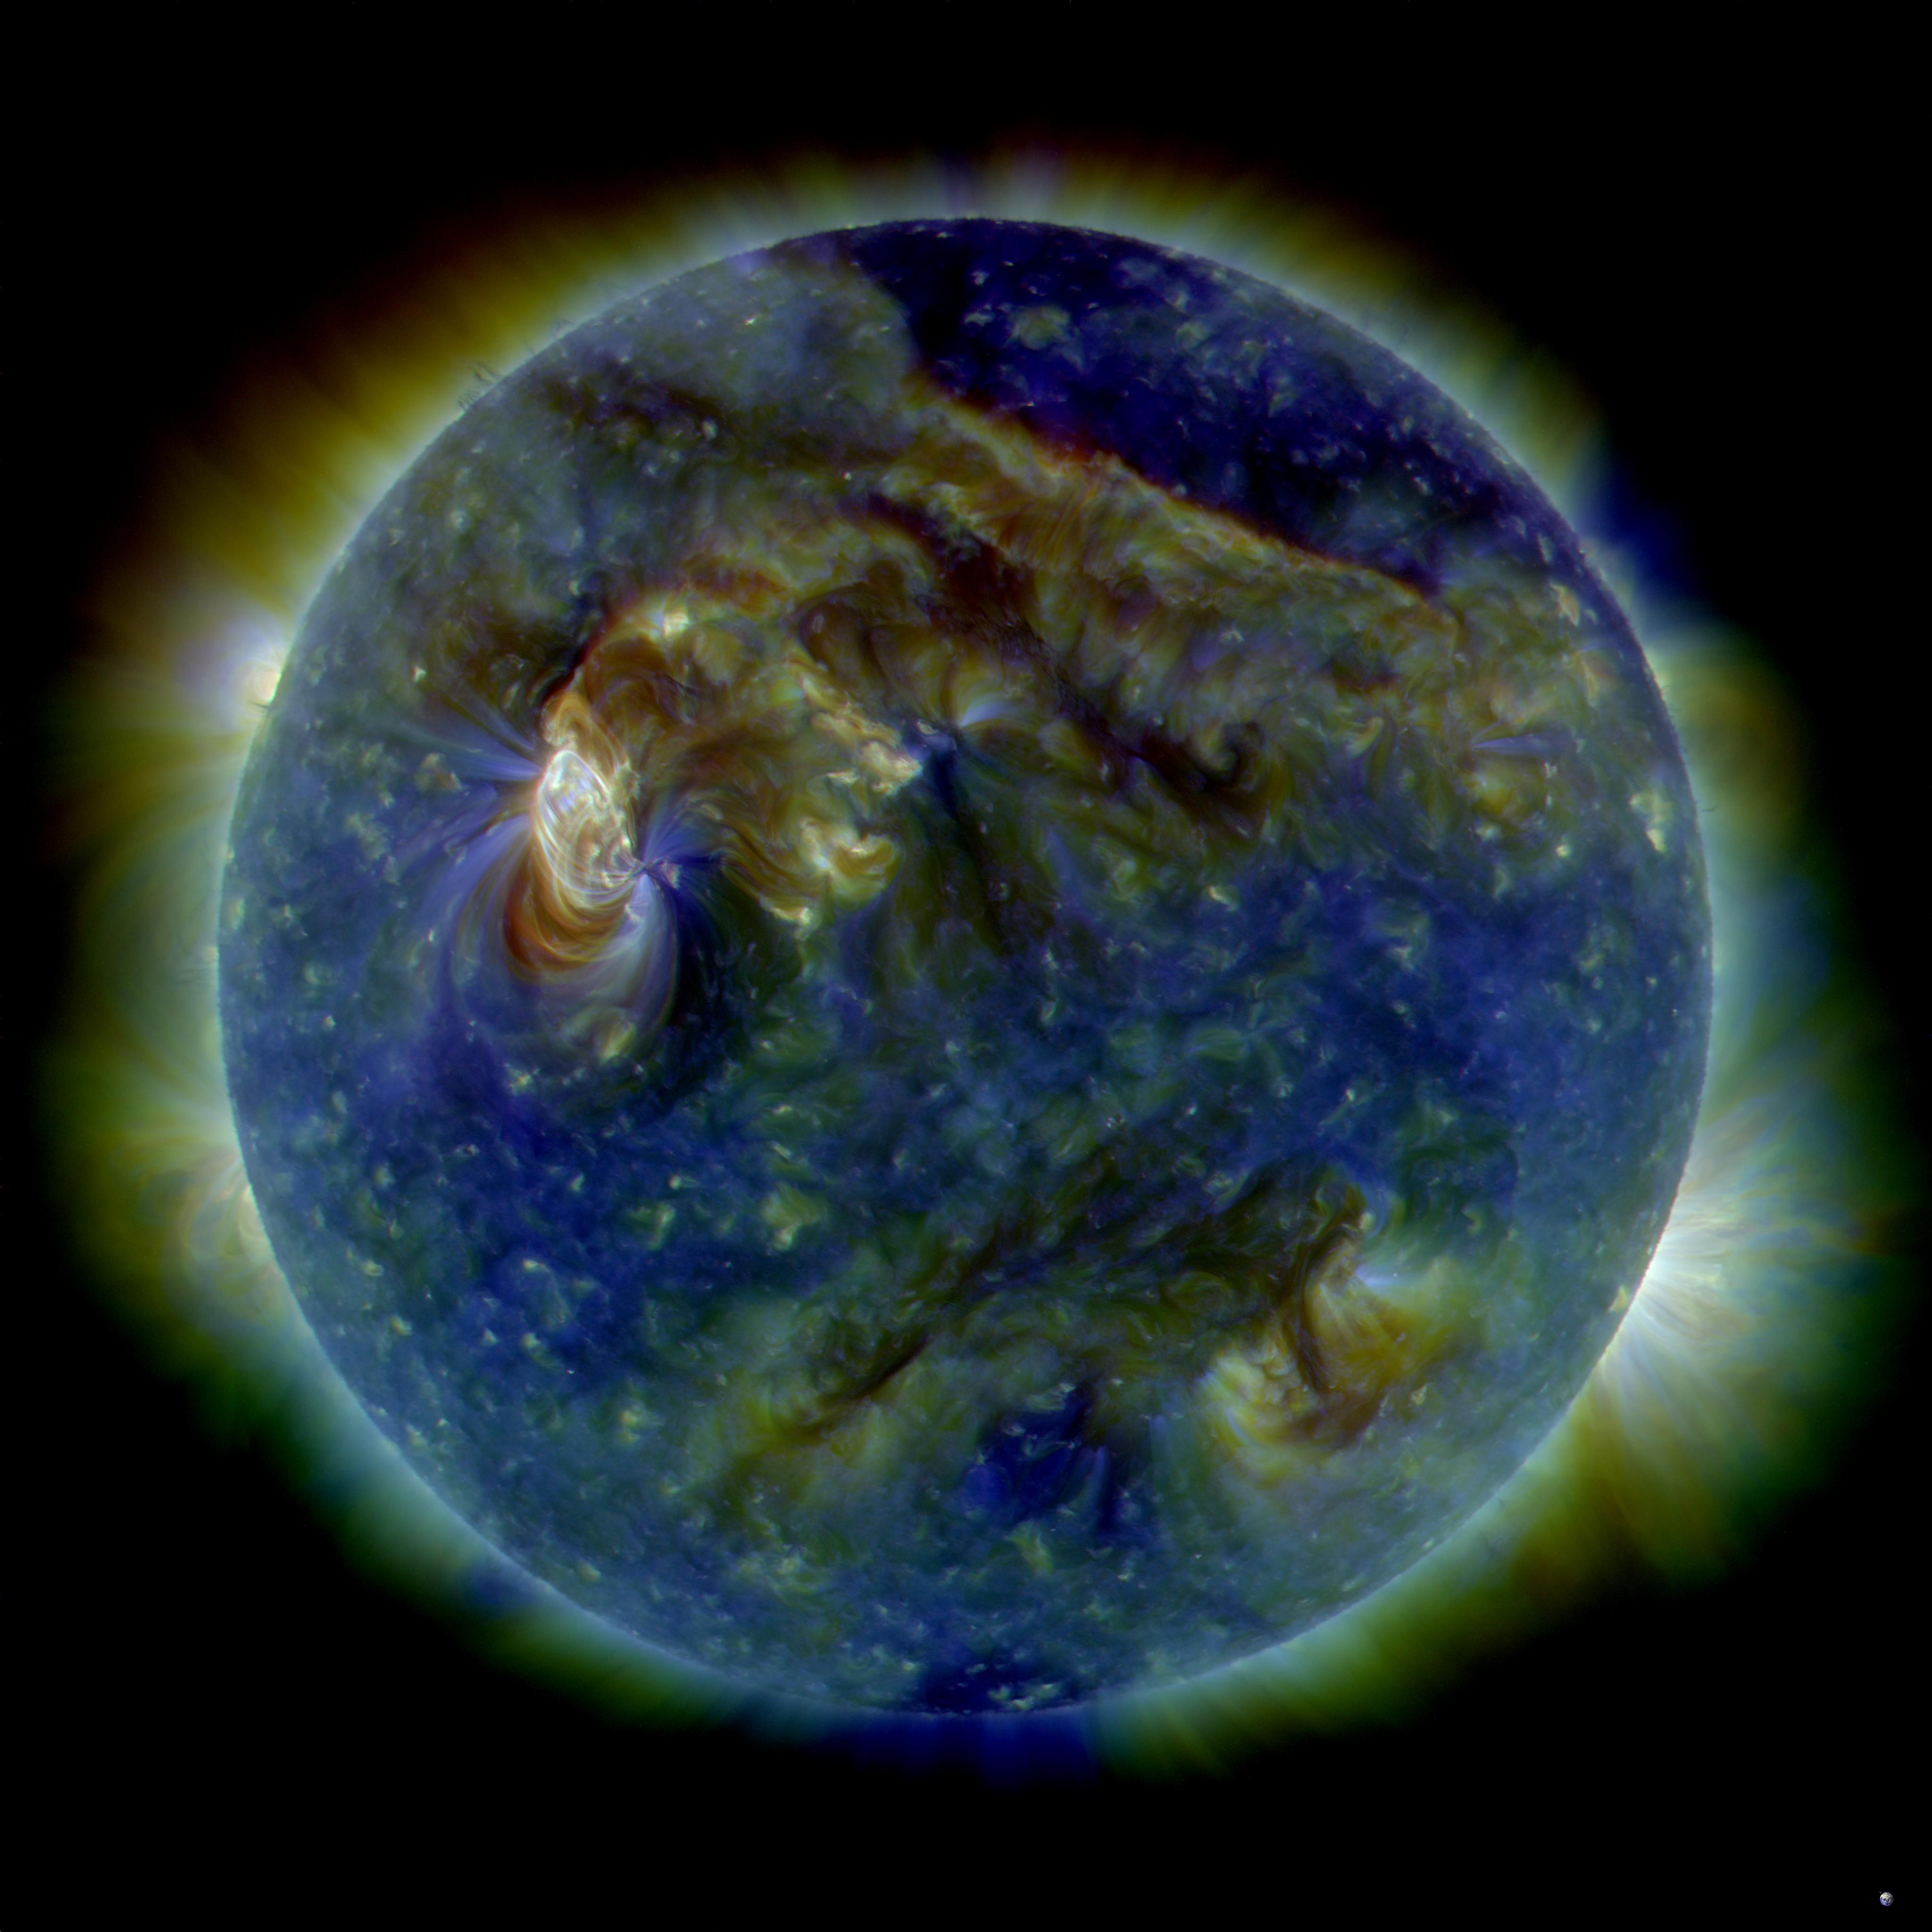

Great Ball of Fire - Activity from August 1 CME Subsides

NASA image release August 6, 2010 On August 1, 2010, almost the entire Earth-facing side of the sun erupted in a tumult of activity. This image from the Solar Dynamics Observatory of the news-making solar event on August 1 shows the C3-class solar flare (white area on upper left), a solar tsunami (wave-like structure, upper right), multiple filaments of magnetism lifting off the stellar surface, large-scale shaking of the solar corona, radio bursts, a coronal mass ejection and more. This multi-wavelength extreme ultraviolet snapshot from the Solar Dynamics Observatory shows the sun's northern hemisphere in mid-eruption. Different colors in the image represent different gas temperatures. Earth's magnetic field is still reverberating from the solar flare impact on August 3, 2010, which sparked aurorae as far south as Wisconsin and Iowa in the United States. Analysts believe a second solar flare is following behind the first flare and could re-energize the fading geomagnetic storm and spark a new round of Northern Lights.

Credit: NASA/SDO/AIA